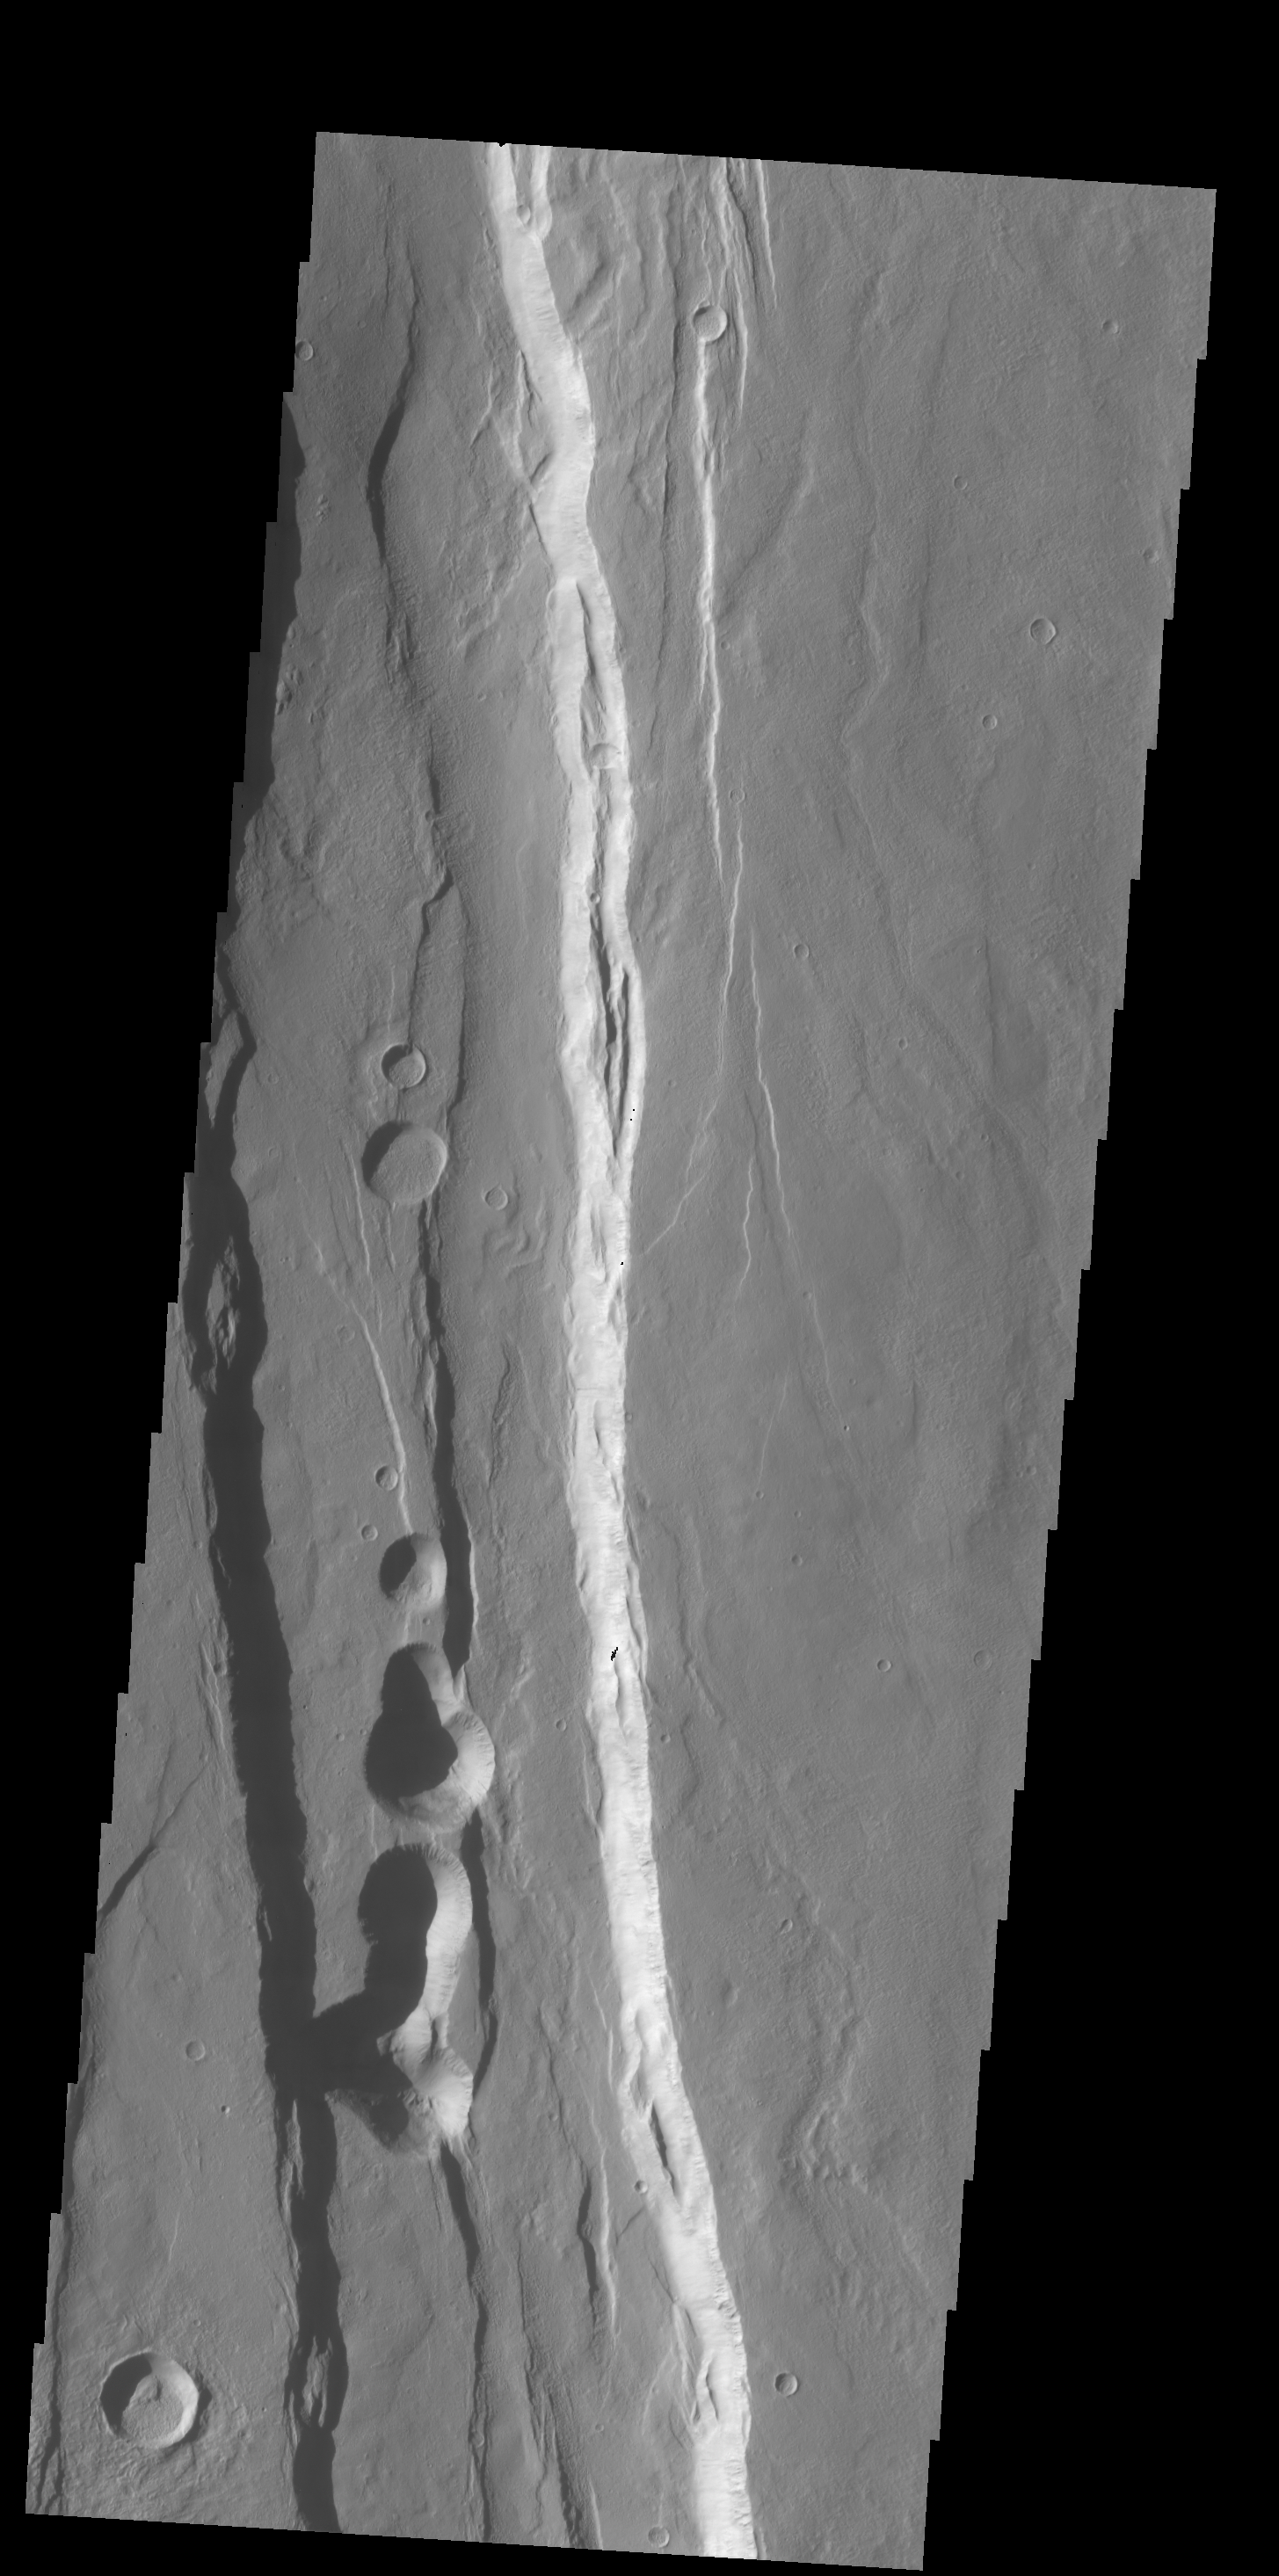

Ceraunius Fossae

The large graben in this VIS image is part of a series of graben located on the southern flank of Alba Mons. This collection of graben is called Ceraunius Fossae. The term fossae means long, linear depressions.

Credit: NASA/JPL-Caltech/ASU